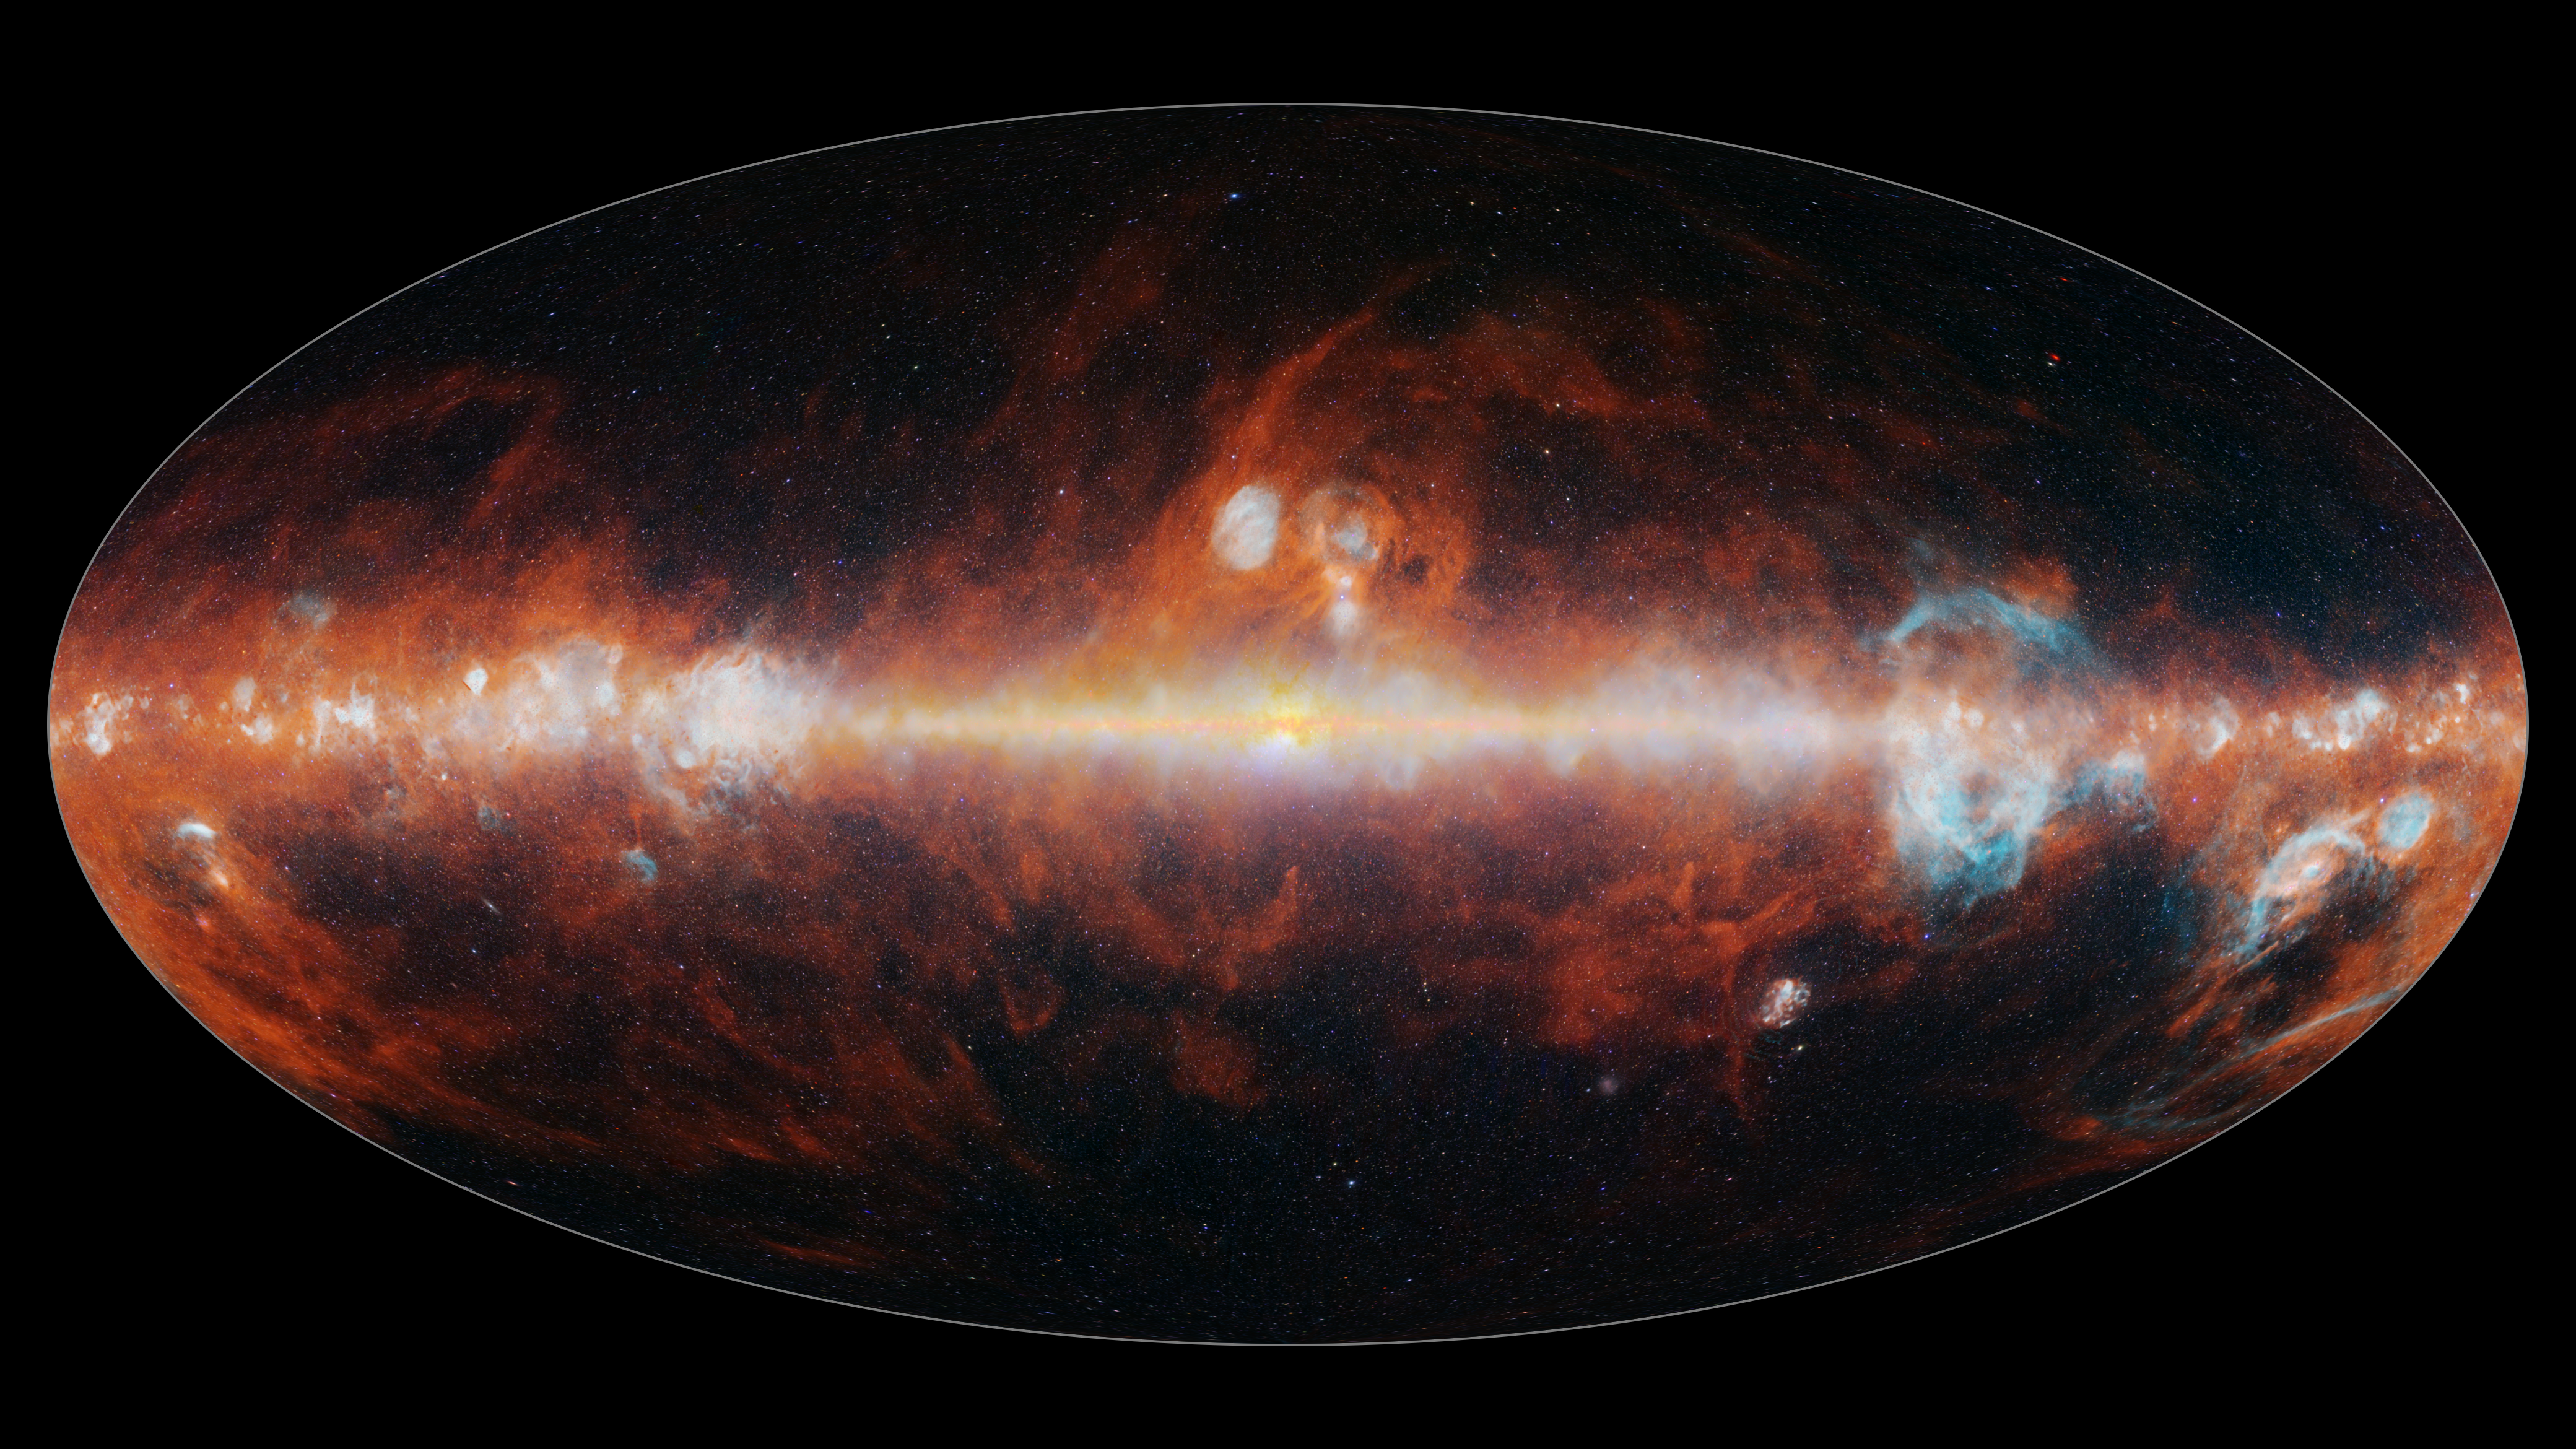

SPHEREx All Sky Map 2025

This all-sky mosaic image from NASAs SPHEREx space telescope was collected between May and December 2025 and features a small selection of the 102 infrared colors the observatory can detect. Infrared colors are invisible to the human eye but are represented here in visible colors. The infrared colors included in these images were selected to highlight the presence of stars (blue, green, and white), hot hydrogen gas (blue), and cosmic dust (red). The bright feature running through the middle of the images is the Milky Way Galaxy, lit up by billions of stars within it. Most of the points of light above and below it are other galaxies.

The prominent red clouds are a type of cosmic dust known as polycyclic aromatic hydrocarbons (PAHs), a common ingredient in the formation of stars and planets. This dust primarily emits one wavelength of light around 3.4 microns. The bubbles of hot hydrogen gas (blue), corresponds to a wavelength of around 4 microns.

Breaking the light from cosmic objects into its constituent wavelengths is a technique called spectroscopy. The image here illustrates one primary use of spectroscopy, which is to identify the presence of certain chemical elements. Other wavelengths of light observed by SPHEREx reveal the presence of water ice, carbon dioxide ice, and carbon monoxide ice. With its all-sky view, the observatory will help scientists measure the large-scale distribution of these materials in the Milky Way galaxy. These chemicals are all building blocks of organic material, and essential for the formation of life as we know it.

Spectroscopy can also be used to measure the distances to other galaxies, and SPHEREx will measure the 3D distribution of hundreds of millions of galaxies in our universe. With this new map, scientists will learn more about a dramatic cosmic event called inflation that occurred in the first billionth of a trillionth of a trillionth of a second after the big bang. That event subtly influenced the large-scale distribution of those galaxies, and SPHERExs all-sky spectral map will lend new insight into the physics of inflation.

In order to make the file sizes smaller, the spatial resolution of these images has been reduced by a factor of one thousand from the full-resolution SPHEREx data images.

The elliptical projection used in this image encompasses the entire visible sky.

Credit: NASA/JPL-Caltech